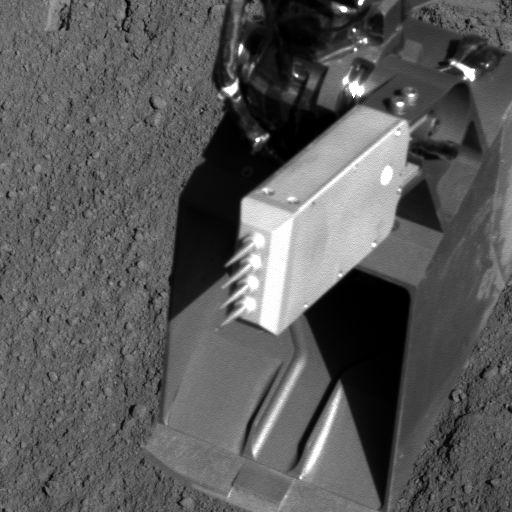

Conductivity Probe after Trench-Bottom Placement

Needles of the thermal and conductivity probe on NASA’s Phoenix Mars Lander were positioned into the bottom of a trench called “Upper Cupboard” during Sol 86 (Aug. 21, 2008), or 86th Martian day after landing. This image of the conductivity probe after it was raised back out of the trench was taken by Phoenix’s Robotic Arm Camera. The conductivity probe is at the wrist of the robotic arm’s scoop.

The probe measures how fast heat and electricity move from one needle to an adjacent one through the soil or air between the needles. Conductivity readings can be indicators about water vapor, water ice and liquid water.

The Phoenix Mission is led by the University of Arizona, Tucson, on behalf of NASA. Project management of the mission is by NASA’s Jet Propulsion Laboratory, Pasadena, Calif. Spacecraft development is by Lockheed Martin Space Systems, Denver.

Photojournal Note: As planned, the Phoenix lander, which landed May 25, 2008 23:53 UTC, ended communications in November 2008, about six months after landing, when its solar panels ceased operating in the dark Martian winter.

Credit: NASA/JPL-Caltech/University of Arizona/Max Planck Institute